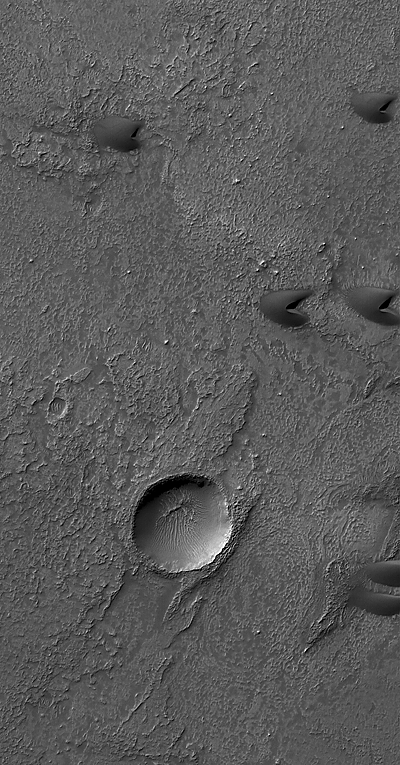

A Few Good Barchans

This Mars Global Surveyor (MGS) Mars Orbiter Camera (MOC) image shows several small, dark sand dunes and a small crater (about 1 kilometer in diameter) within a much larger crater (not visible in this image). The floor of the larger crater is rough and has been eroded with time. The floor of the smaller crater contains windblown ripples. The steep faces of the dunes point to the east (right), indicating that the dominant winds blew from the west (left). This scene is located near 38.5°S, 347.1°W, and covers an area approximately 3 km (1.9 mi) wide. Sunlight illuminates the landscape from the upper left. This southern autumn image was acquired on 1 July 2006.

Credit: NASA/JPL/Malin Space Science Systems